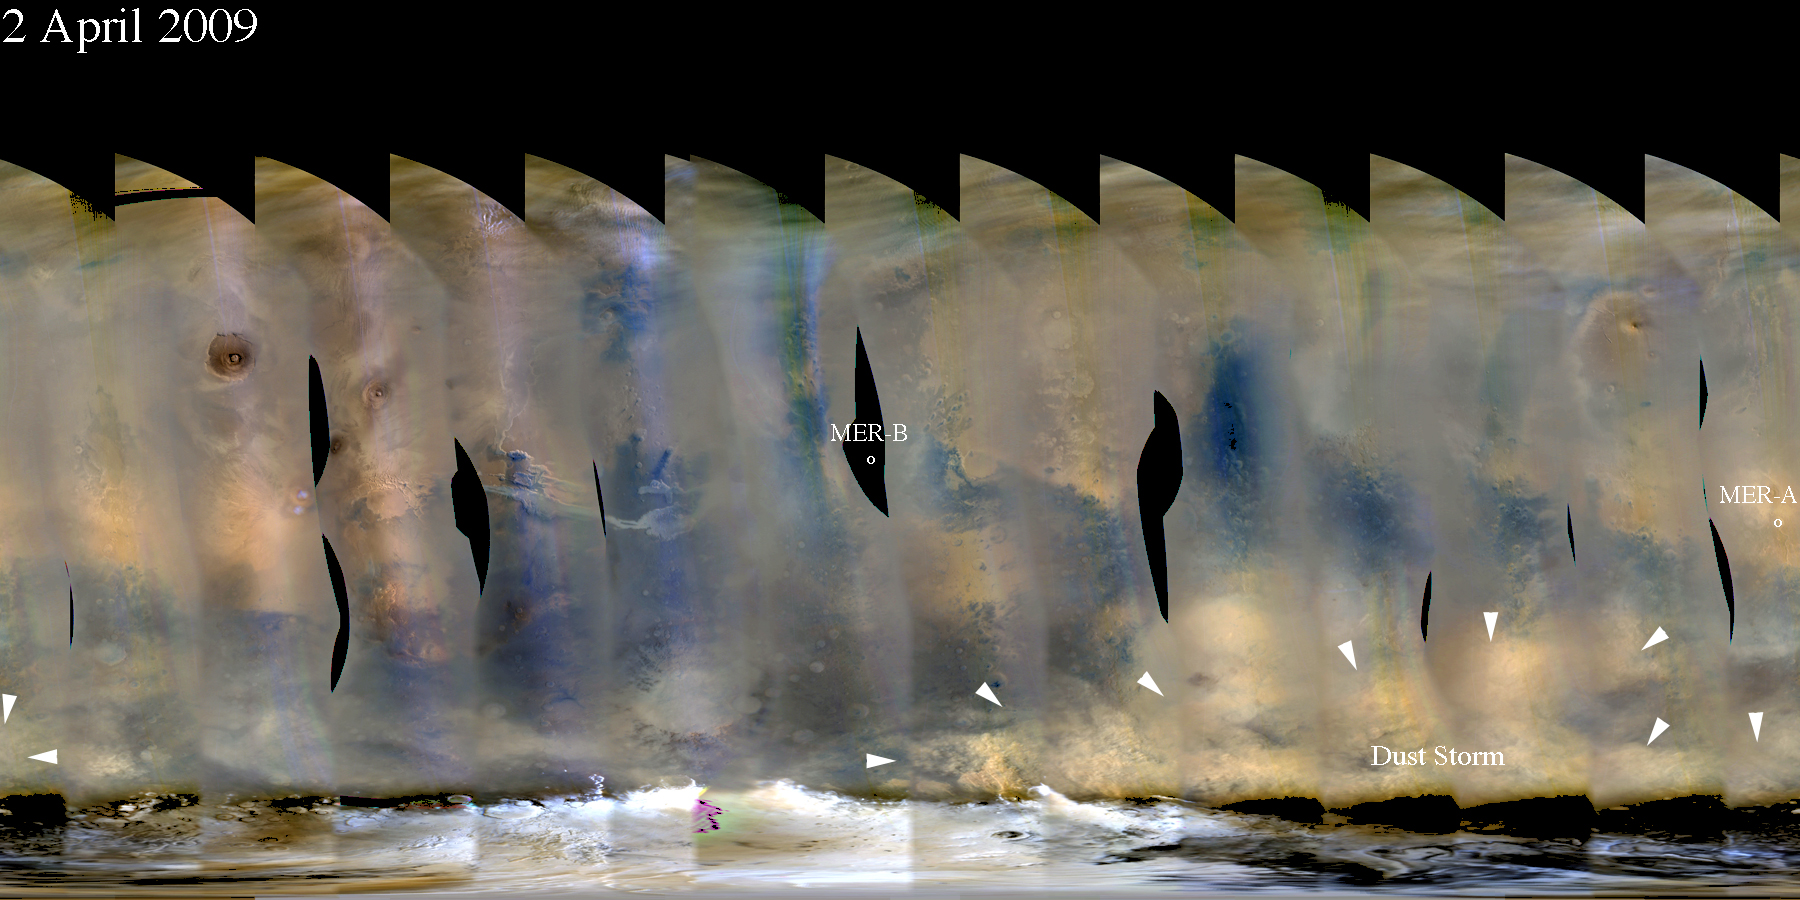

Martian Dust Storm near South Polar Cap

This nearly global mosaic of observations made by the Mars Color Imager on NASA’s Mars Reconnaissance Orbiter on April 2, 2009, shows billowing clouds of dust being lifted into the atmosphere by a storm near the edge of the seasonal polar cap of southern Mars.

The season on southern Mars is late spring. Late southern spring and early southern summer are a peak time of the Martian year for major dust storms.

Atmospheric haze due to suspended dust from recent storm activity is evident elsewhere on the planet, including the skies over Mars rovers Opportunity (MER-B) and Spirit (MER-A).

Black areas in the mosaic are the result of data drops or high angle roll maneuvers by the orbiter that limit the camera’s view of the planet. Equally-spaced blurry areas that run from south-to-north (bottom-to-top) result from the high off-nadir viewing geometry, a product of the spacecraft’s low-orbit.

Malin Space Science Systems, San Diego, provided and operates the Mars Color Imager. NASA’s Jet Propulsion Laboratory, a division of the California Institute of Technology in Pasadena, manages the Mars Reconnaissance Orbiter for NASA’s Science Mission Directorate, Washington. Lockheed Martin Space Systems, Denver, is the prime contractor for the project and built the spacecraft.

Credit: NASA/JPL-Caltech/MSSS